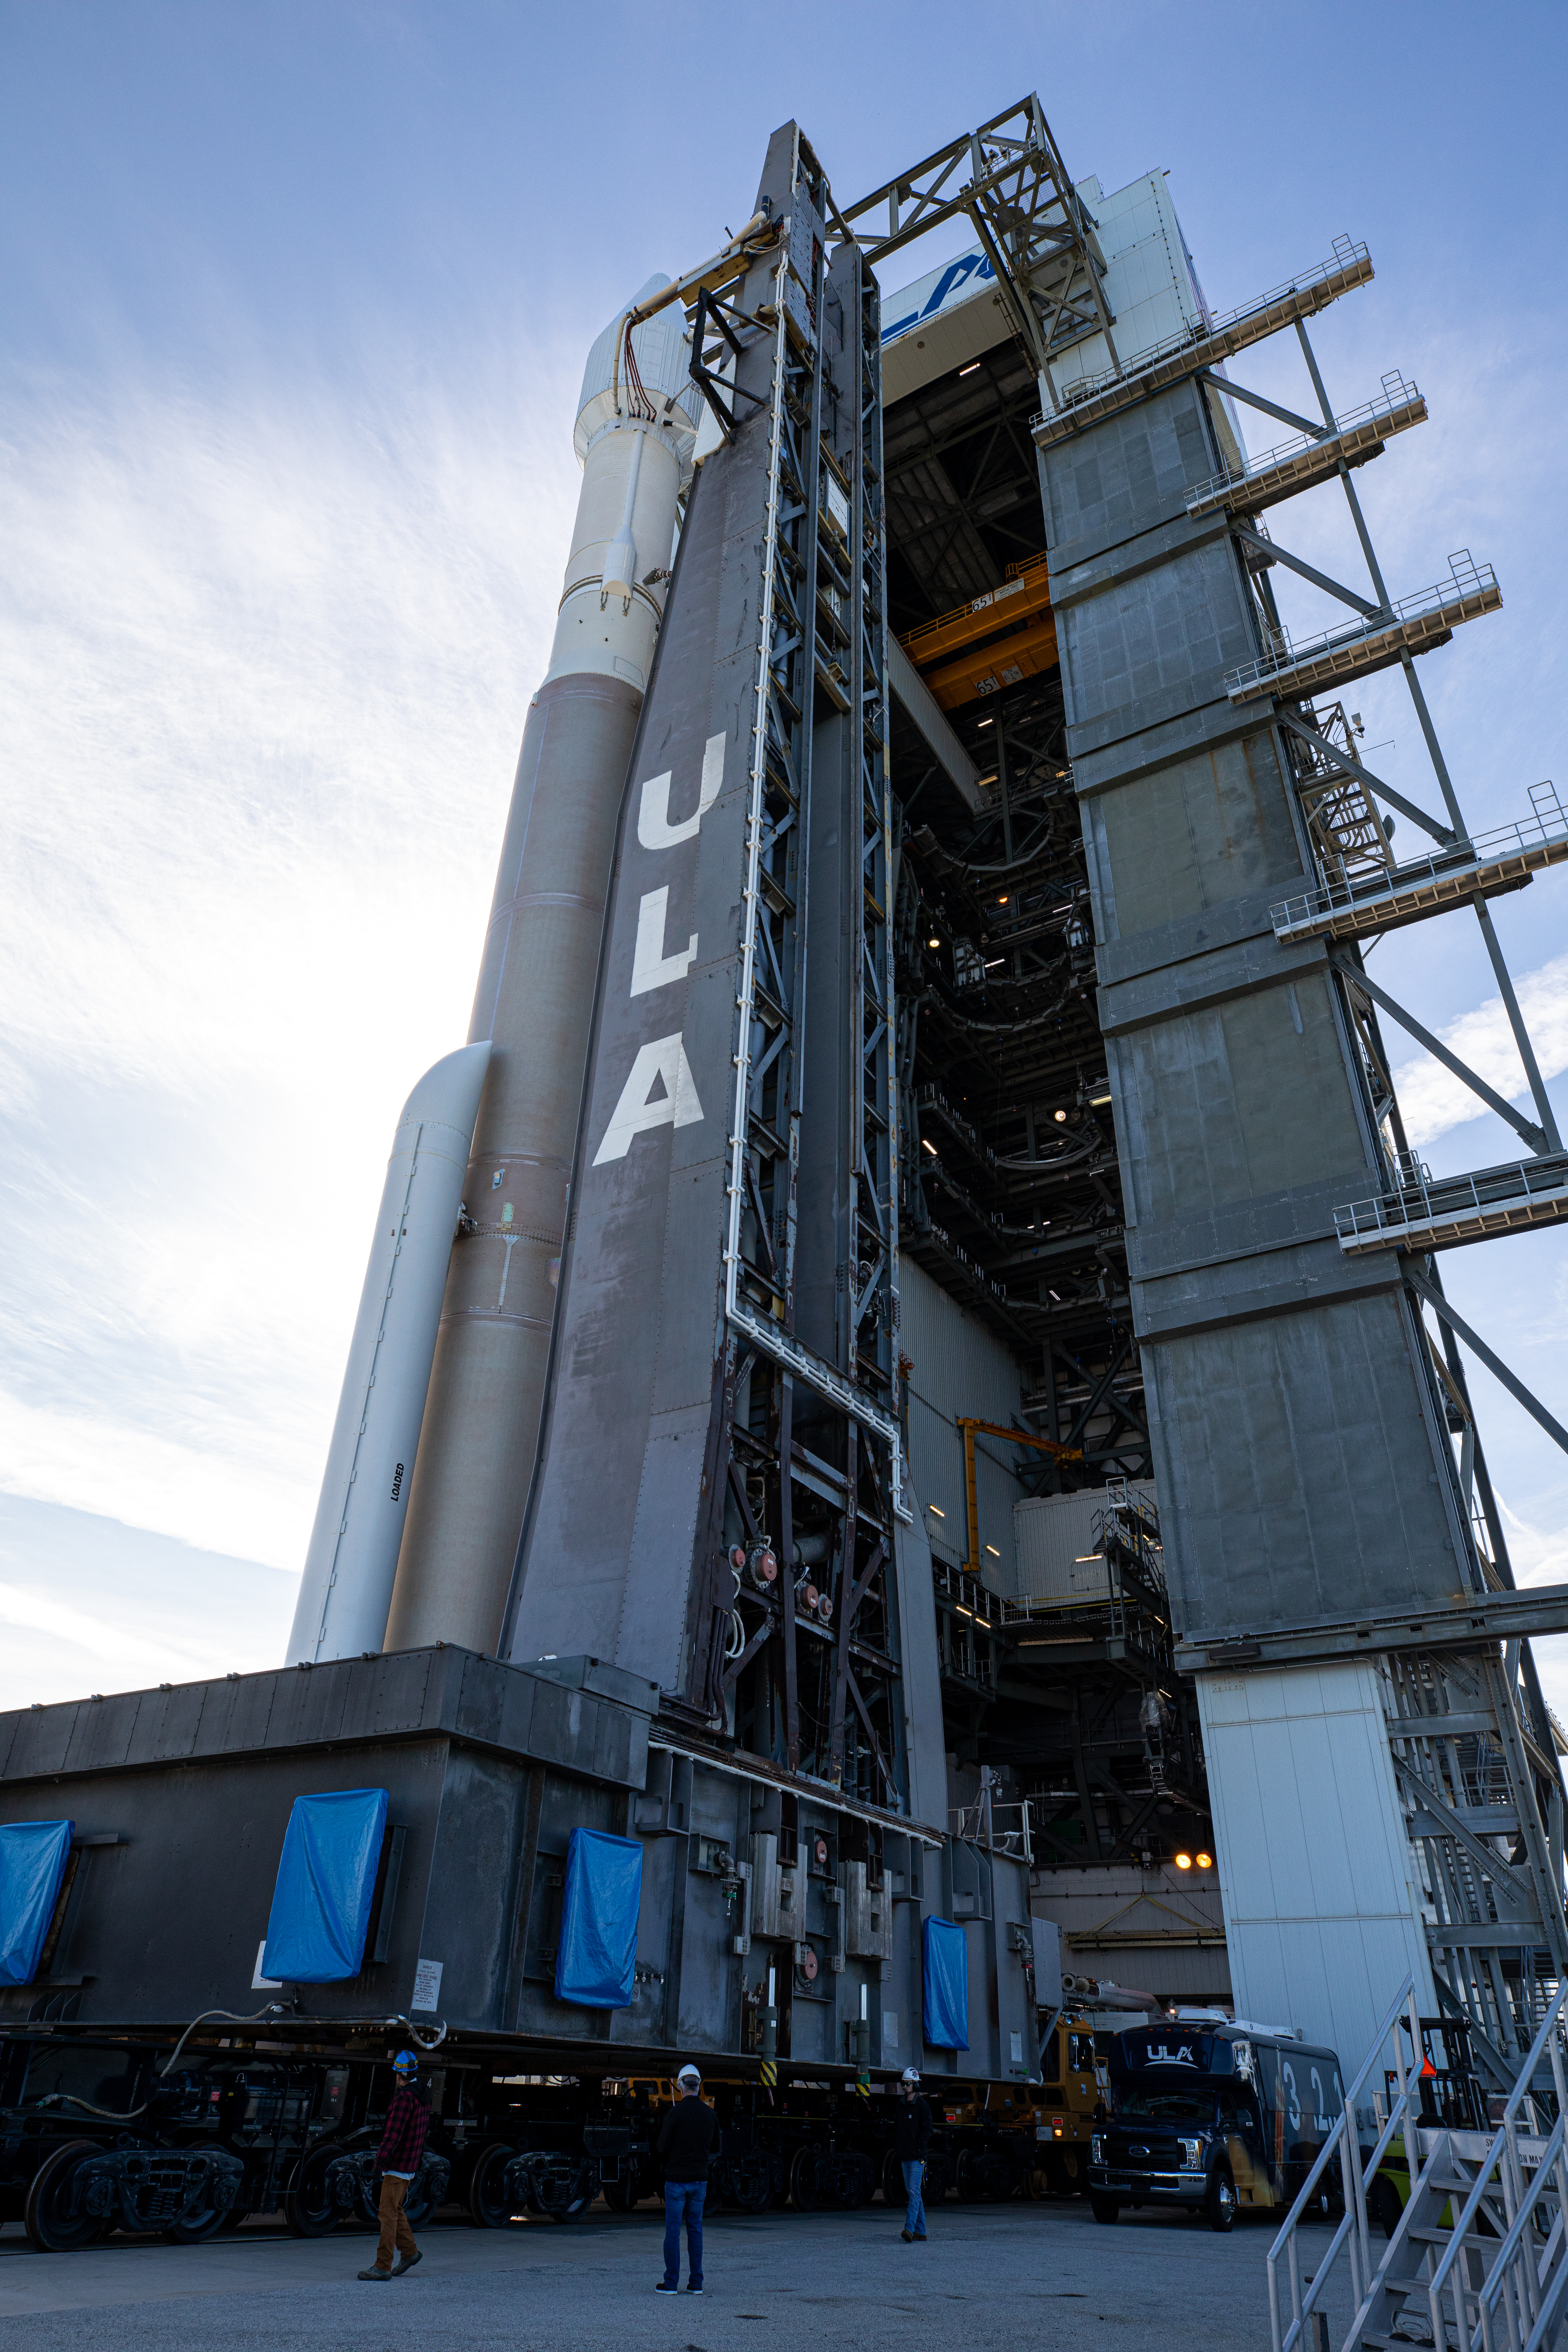

Solar Orbiter Rollout to Pad

The United Launch Alliance Atlas V rocket with the Solar Orbiter spacecraft departs the Vertical Integration Facility for the launch pad at Space Launch Complex 41 on Cape Canaveral Air Force Station in Florida on Feb. 8, 2020. Solar Orbiter is an international cooperative mission between ESA (European Space Agency) and NASA. The mission aims to study the Sun, its outer atmosphere and solar wind. The spacecraft will provide the first images of the Sun’s poles. NASA’s Launch Services Program based at Kennedy is managing the launch. The spacecraft has been developed by Airbus Defence and Space. Solar Orbiter will launch Feb. 9, 2020 aboard the Atlas V rocket.

Credit: NASA/Kim Shiflett